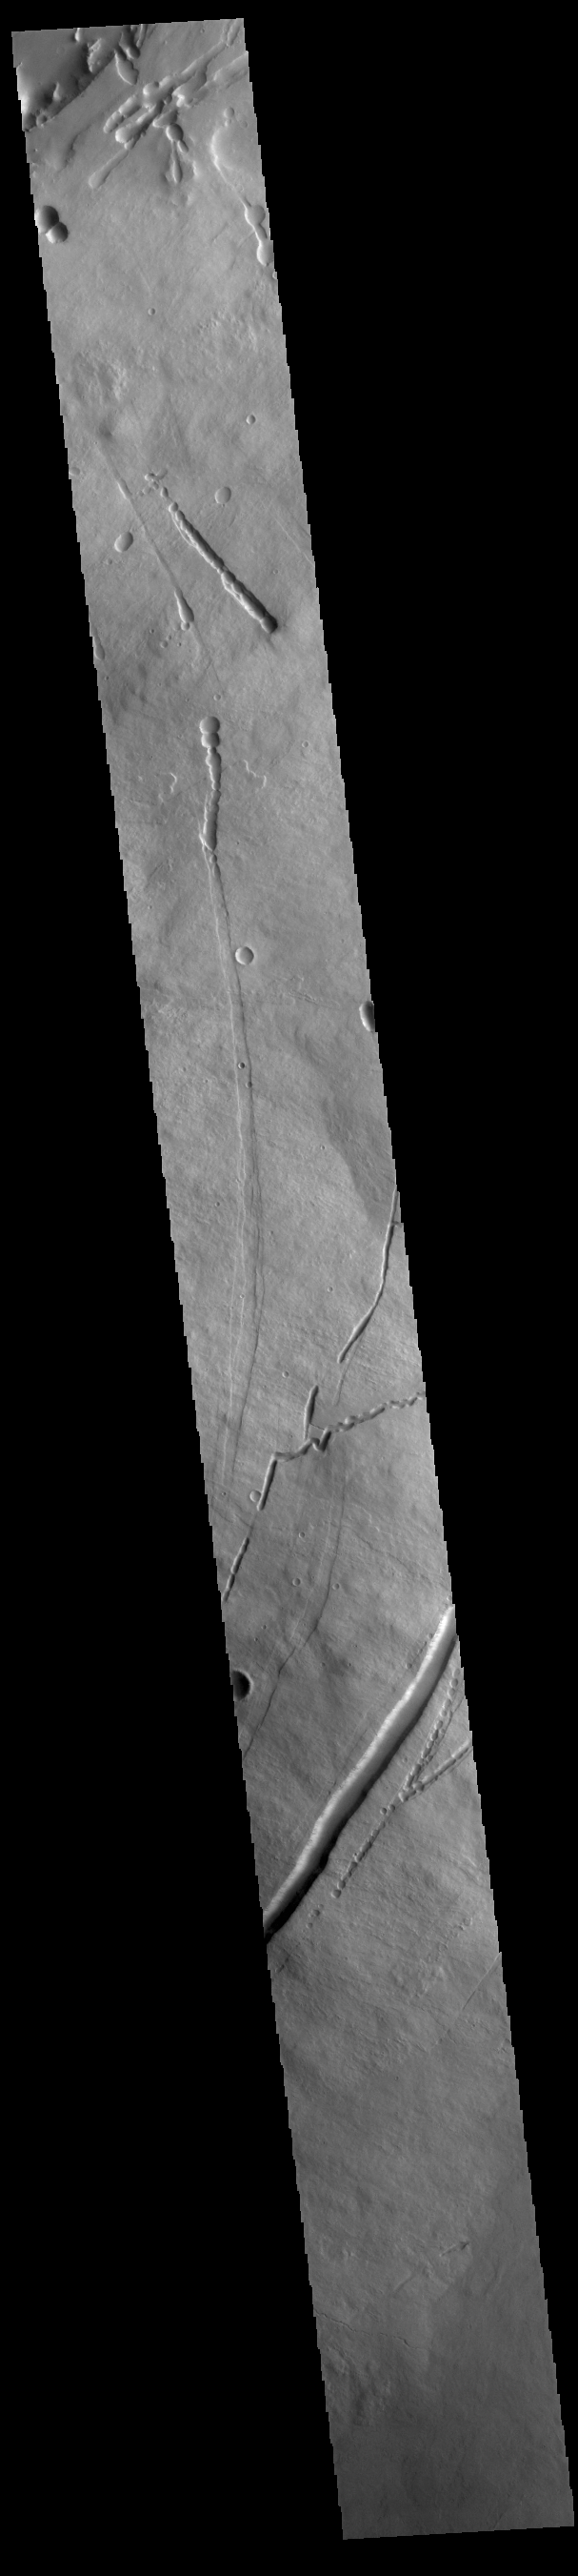

Pavonis Mons Flank

This VIS image shows part of the eastern flank of Pavonis Mons. Pavonis Mons is the central volcano of the three large Tharsis volcanoes. All three volcanoes form a line located along a tectonic bulge caused by extensional forces in the region. Pavonis Mons is the smallest of the three with a summit of only 14km (46,000 ft). Pavonis means peacock in Latin, making the name peacock mountain.

Credit: NASA/JPL-Caltech/ASU